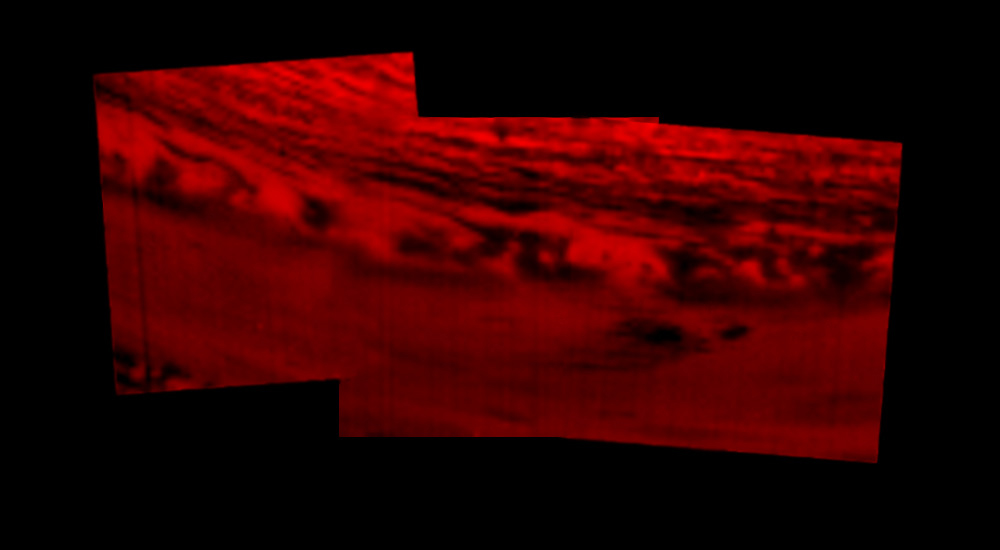

Impact Site: Infrared Image

This montage of images, made from data obtained by Cassini’s visual and infrared mapping spectrometer, shows the location on Saturn where the NASA spacecraft entered Saturn’s atmosphere on Sept. 15, 2017.

This view shows Saturn in the thermal infrared, at a wavelength of 5 microns. Here, the instrument is sensing heat coming from Saturn’s interior, in red. Clouds in the atmosphere are silhouetted against that inner glow.

This location — the site of Cassini’s atmospheric entry — was at this time on the night side of the planet, but would rotate into daylight by the time Cassini made its final dive into Saturn’s upper atmosphere, ending its remarkable 13-year exploration of Saturn.

An annotated version of the image marks the approximate location where the spacecraft entered the atmosphere, at 9.4 degrees north latitude, 53 degrees west longitude.

The Cassini-Huygens mission is a cooperative project of NASA, the European Space Agency and the Italian Space Agency. JPL manages the mission for NASA’s Science Mission Directorate, Washington. The VIMS team is based at the University of Arizona in Tucson.

Credit: NASA/JPL-Caltech/University of Arizona